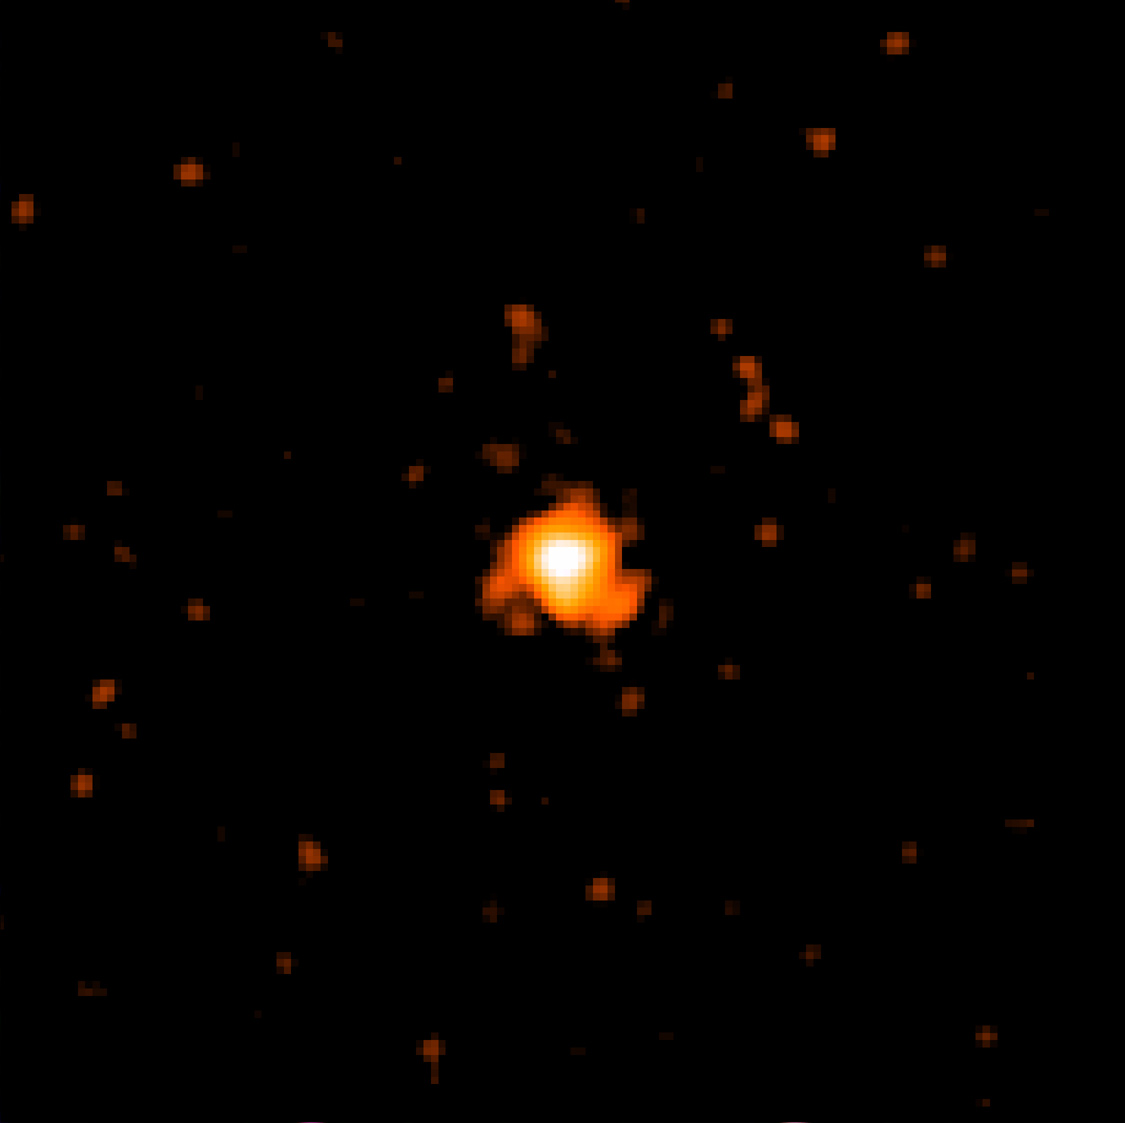

Swift X-ray Telescope View of Exoplanet HD 189733b’s Host Star

Strong X-ray emission makes the host star of HD 189733b stand out in this view from Swift X-Ray Telescope. The image combines data from Sept. 13 and 14, 2011, and is 6 arcminutes across.

Credit: NASA and S. Immler (Swift Team, Goddard Space Flight Center)